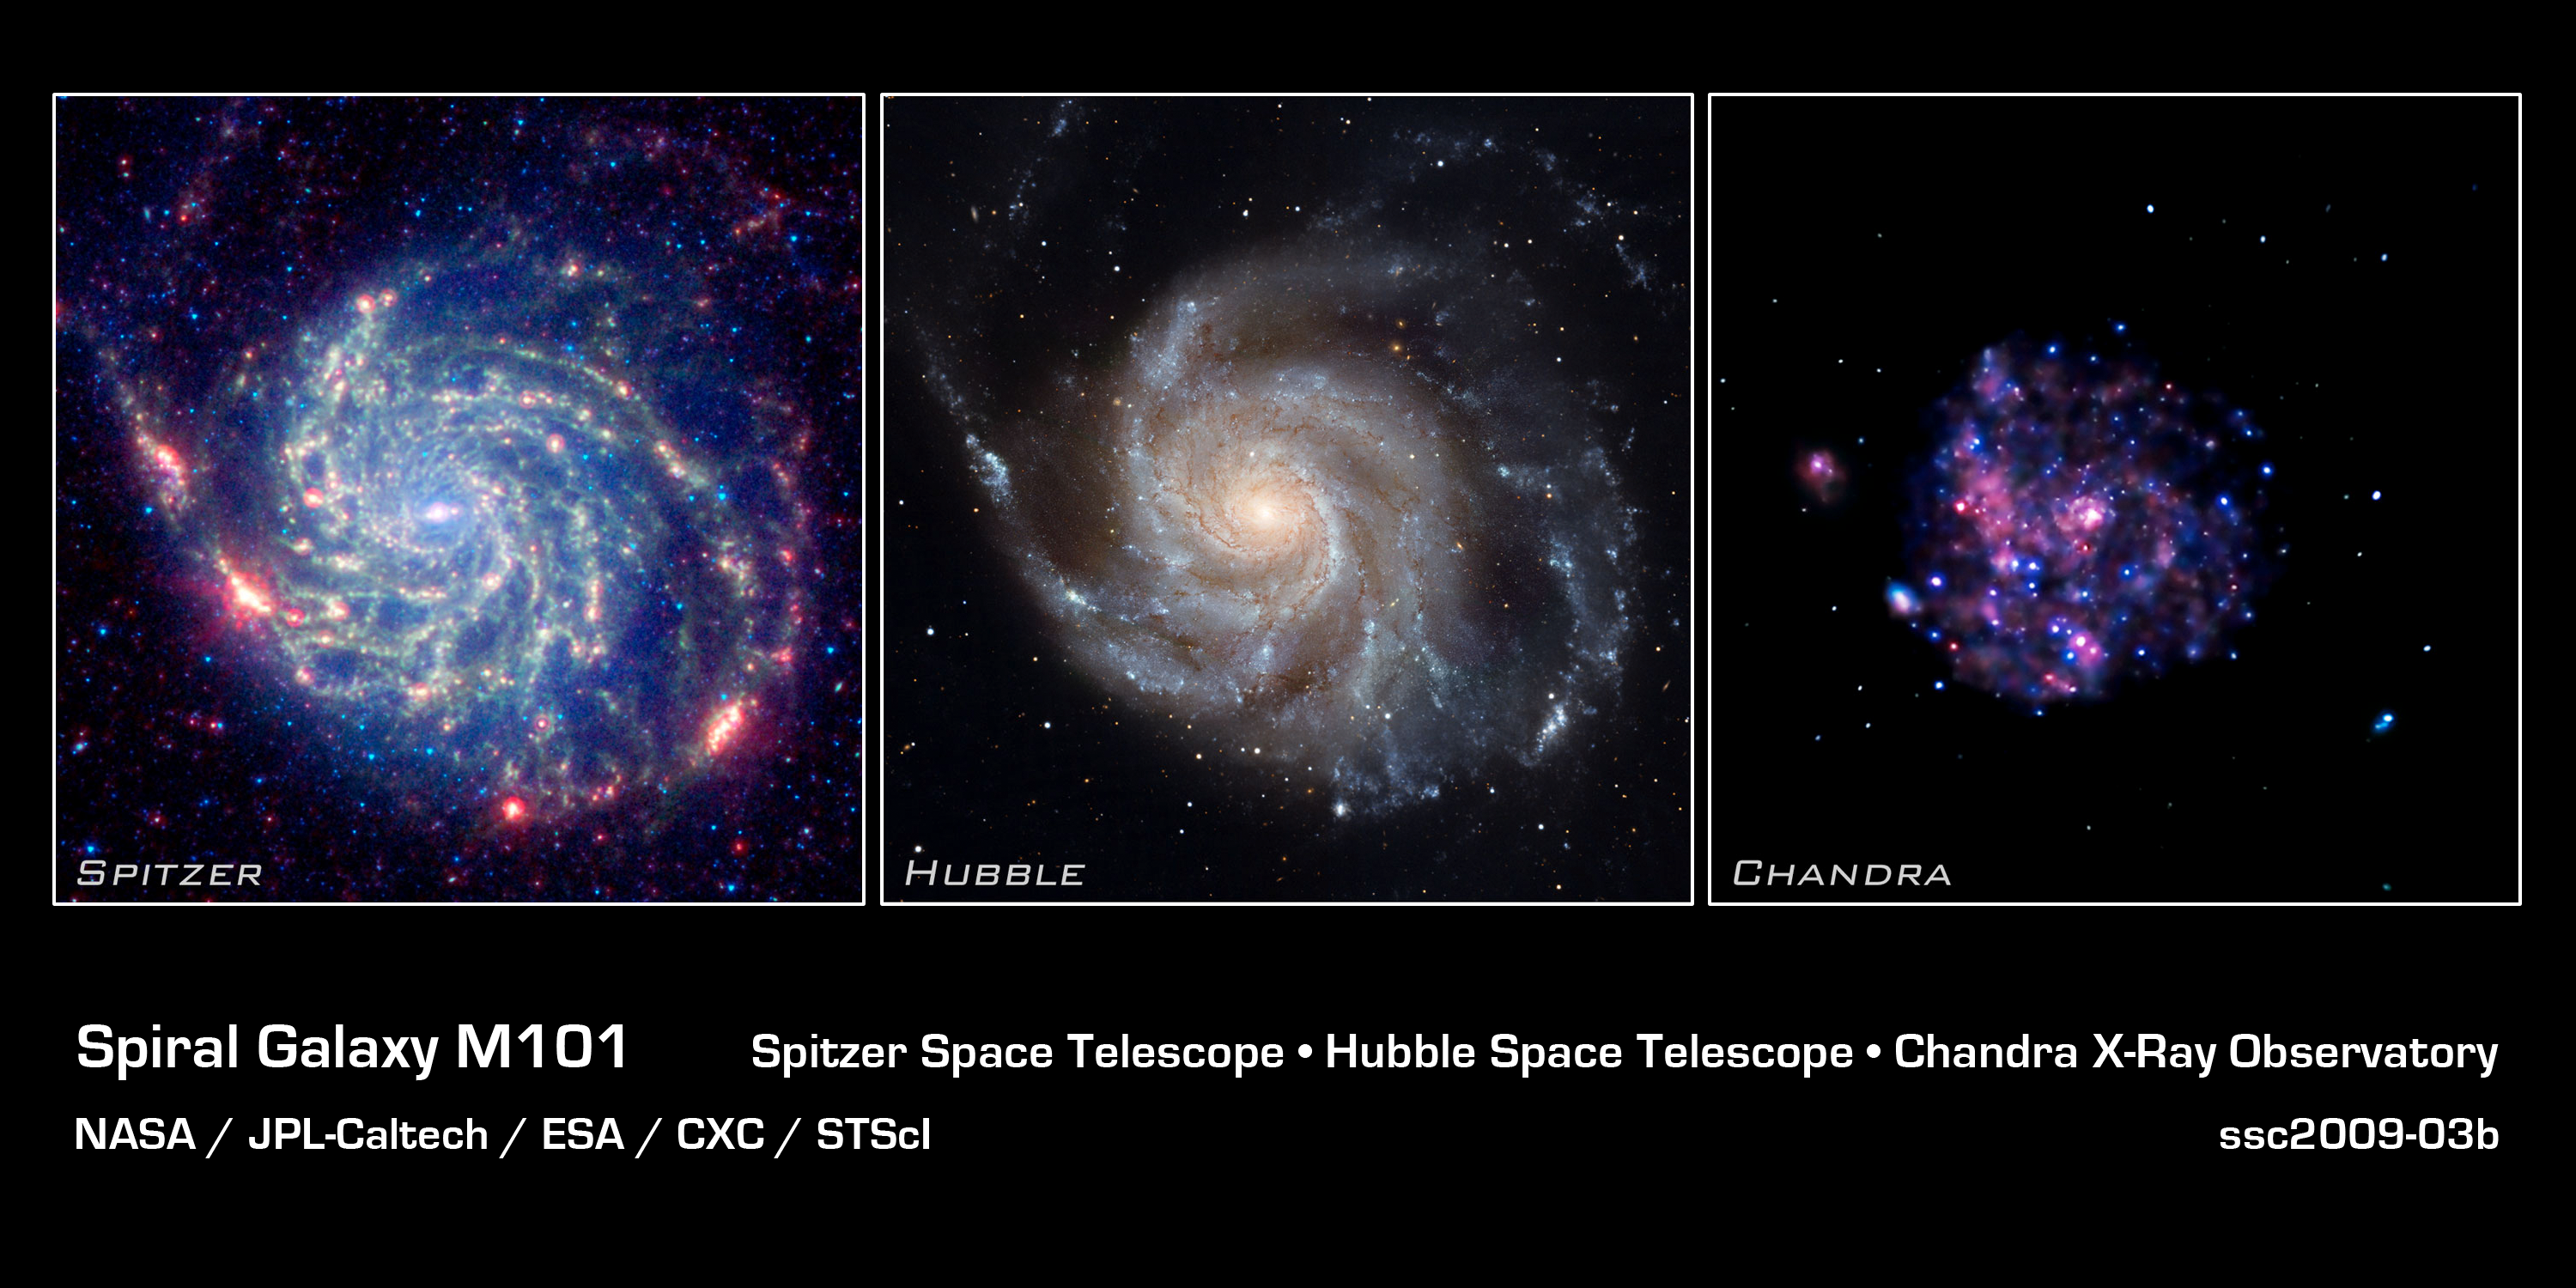

Spiral Galaxy M101 - NASA's Great Observatories

The galaxy Messier 101 is a swirling spiral of stars, gas, and dust. Messier 101 is nearly twice as wide as our Milky Way Galaxy.

Spitzer's view [left frame], taken in infrared light, reveals the galaxy's delicate dust lanes as yellow-green filaments. Such dense dust clouds are where new stars can form. In this image, dust warmed by the light of hot, young stars glows red. The rest of the galaxy's hundreds of billions of stars are less prominent and form a blue haze. Astronomers can use infrared light to examine the dust clouds where stars are born.

Messier 101 has a pancake-like shape that we view face-on. This perspective shows off the spiral structure that gives it the nickname the Pinwheel Galaxy. In this Hubble image [middle frame], taken in visible light, the bright blue clumps are regions where new stars have formed. The yellowish core consists mainly of old stars. The dark brown dust lanes are colder and denser regions where interstellar clouds may collapse to form new stars. All of these features are shaped into a beautiful spiral pattern by a combination of gravity and rotation. Astronomers use visible light to study where and how stars form in spiral galaxies.

Chandra's image of Messier 101 [right frame], taken in X-ray light, shows the high-energy features of this spiral galaxy. X-rays are generally created in violent and/or high-temperature events. The white dots are X-ray sources that include the remains of exploded stars as well as material colliding at extreme speeds around black holes. The pink and blue colors are emission from million-degree gas and from clusters of massive stars. The pink emission indicates lower-energy X-rays and the blue higher-energy X-rays. One reason astronomers study Messier 101's X-rays is to better understand how black holes grow in spiral galaxies.

The International Year of Astronomy Great Observatories Image Unveiling is supported by the NASA Science Mission Directorate Astrophysics Division. The project is a collaboration between the Space Telescope Science Institute, the Spitzer Science Center, and the Chandra X-ray Center.

Credit: NASA, ESA, CXC, JPL, Caltech and STScI